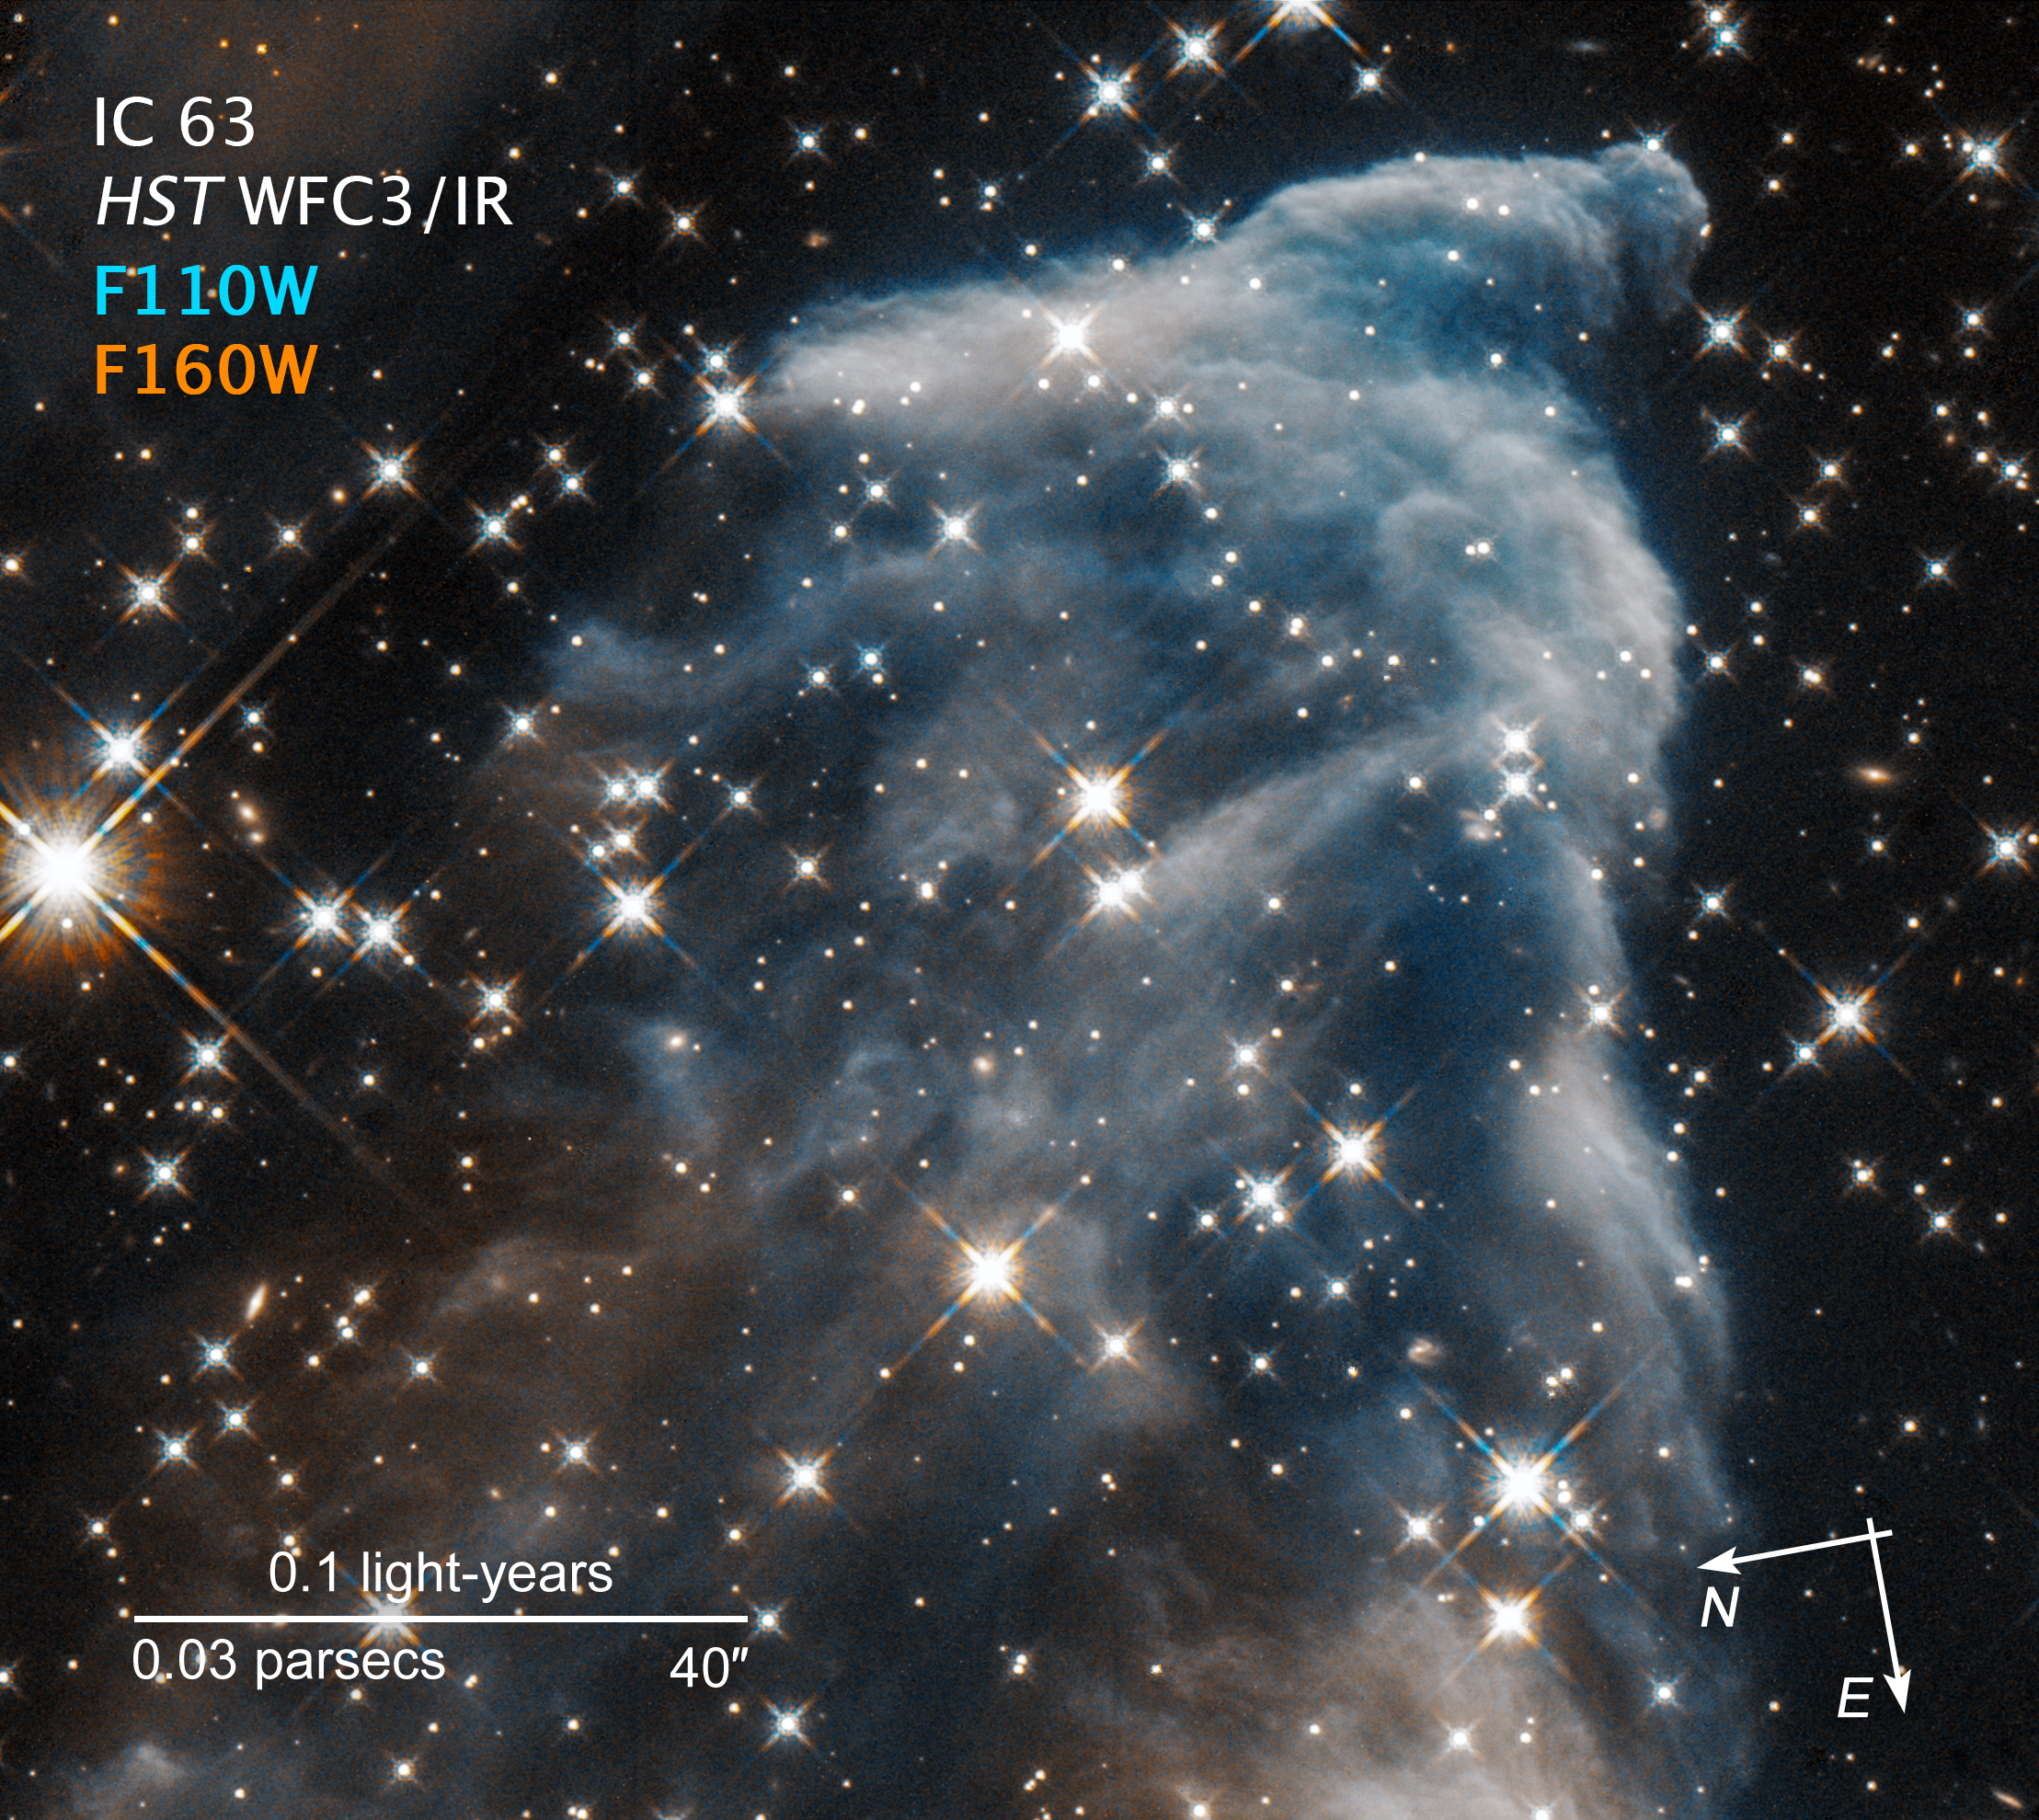

Compass Image for IC 63 Ghost Nebula in Infrared

Credit: NASA, ESA, and STScI